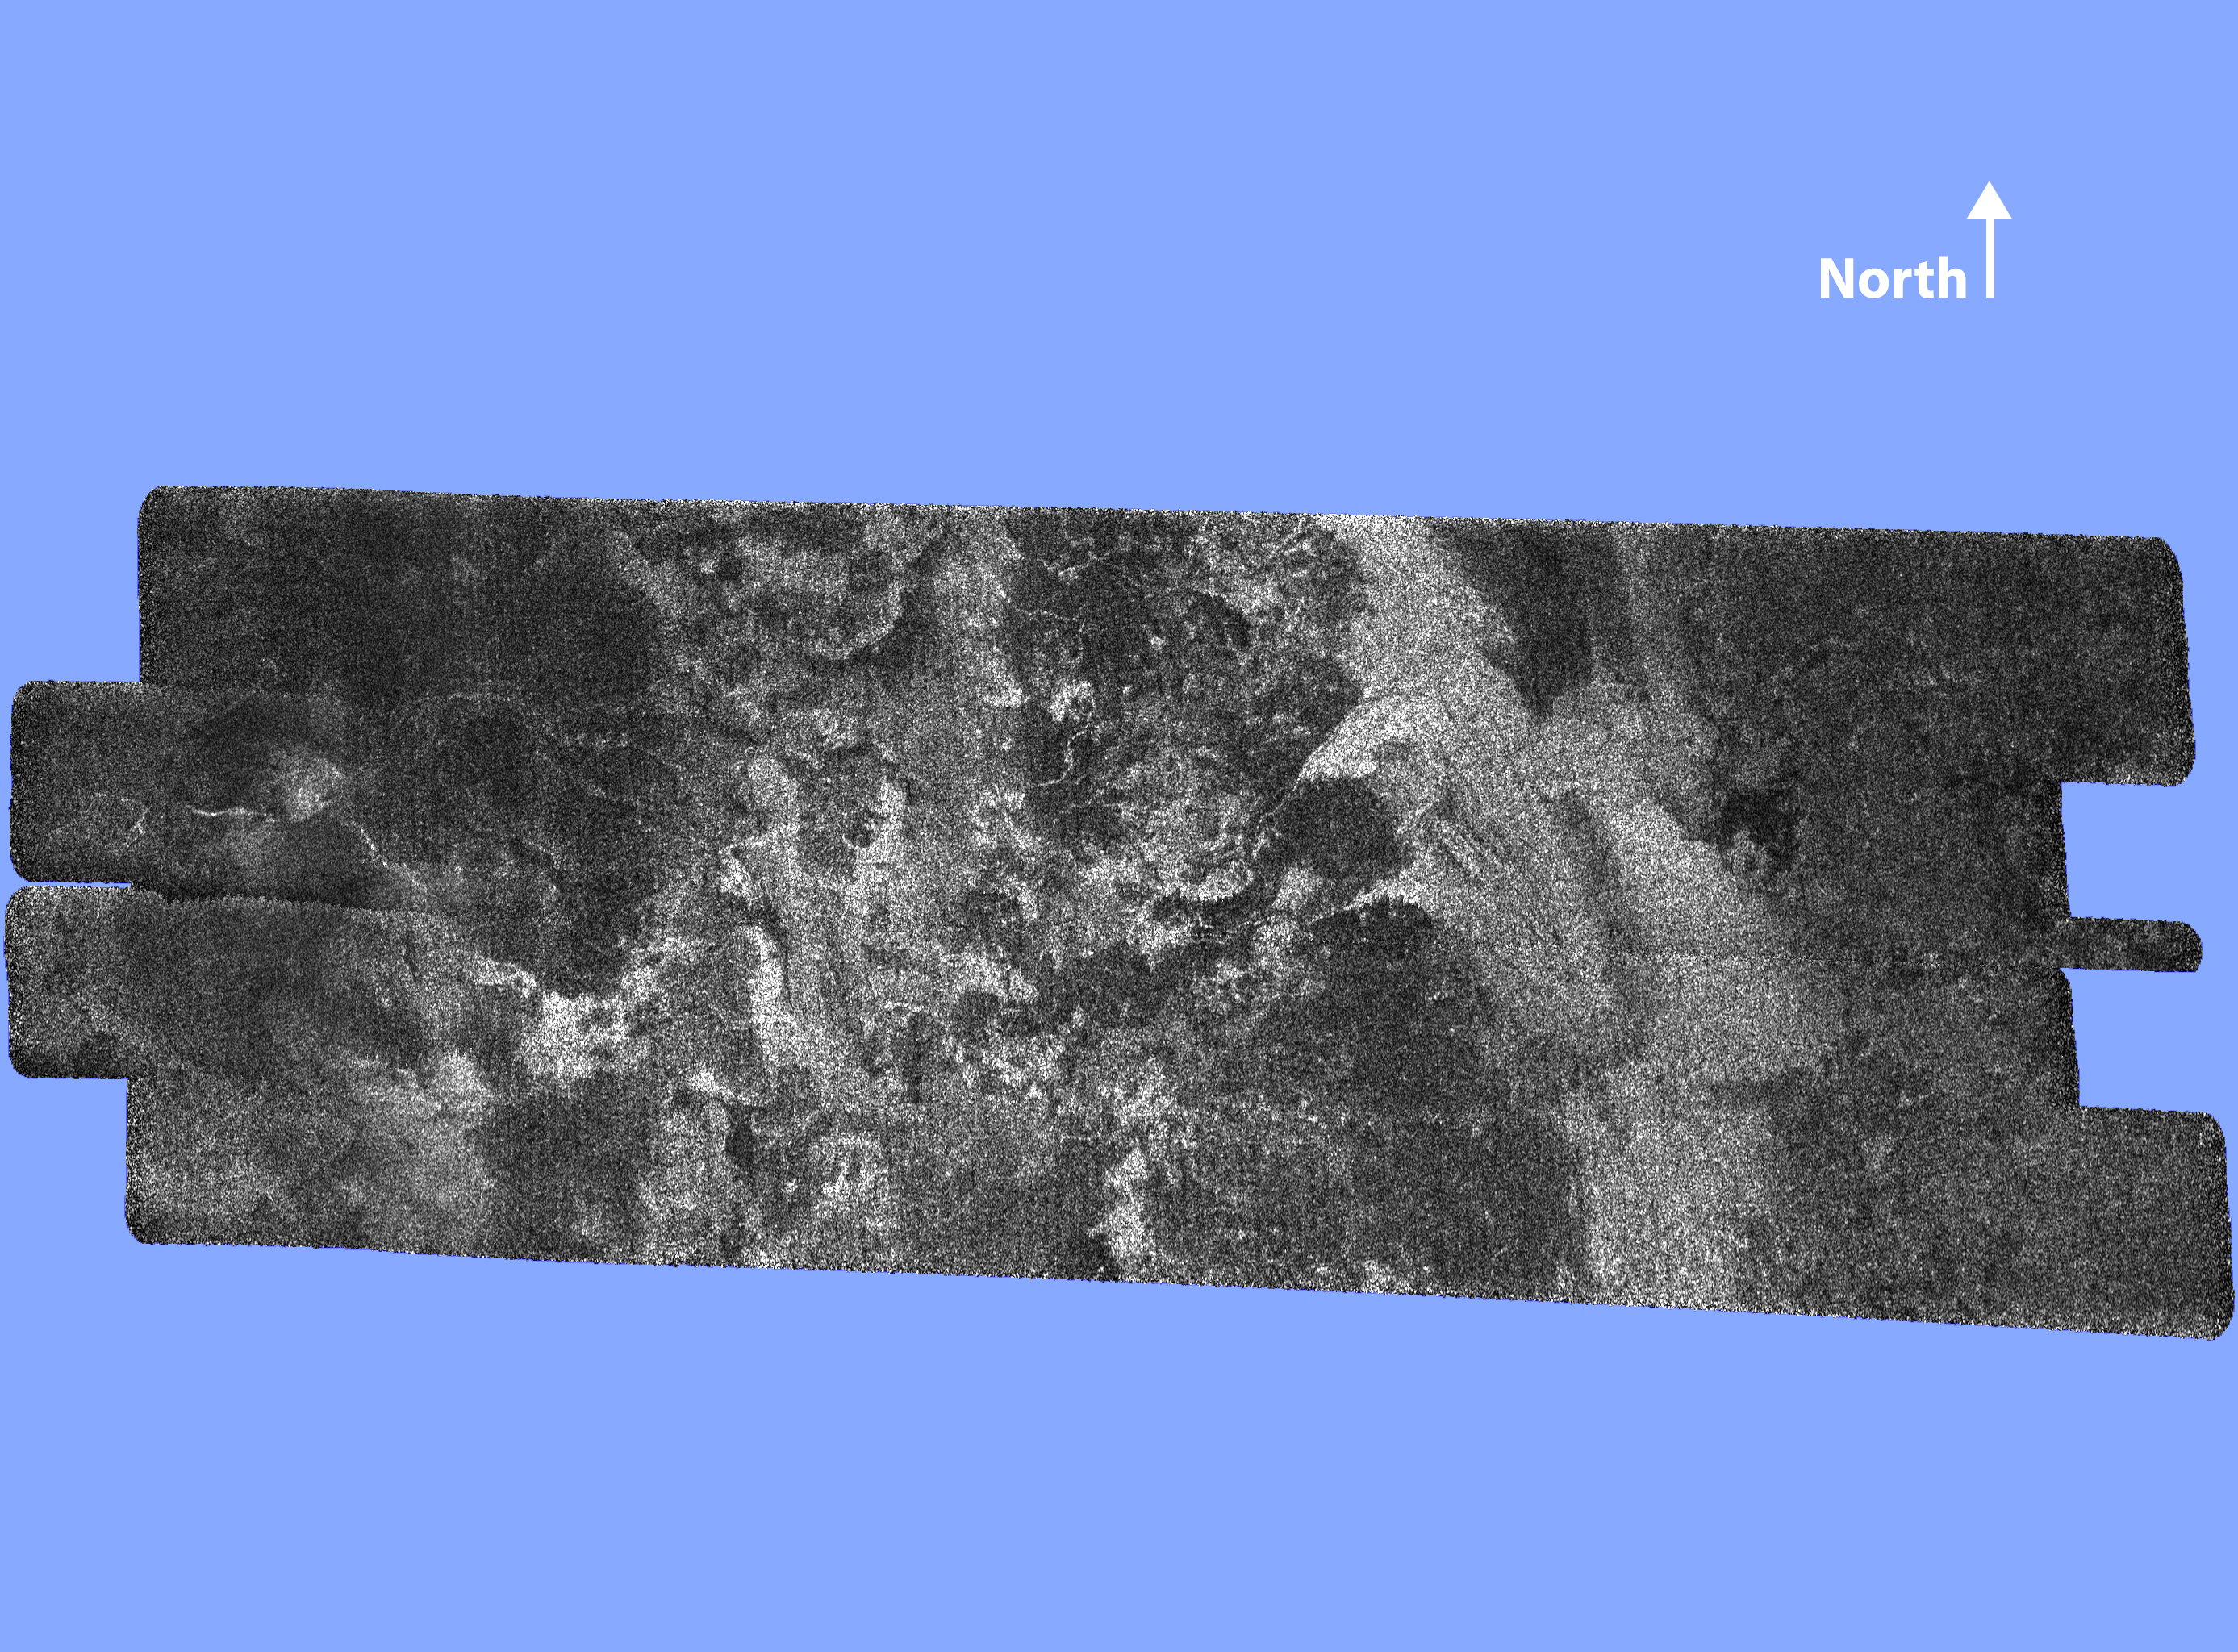

Diversity on Titan

This radar image of the surface of Saturn’s moon Titan was acquired on October 26, 2004, when the Cassini spacecraft flew approximately 1,200 kilometers (745 miles) above the surface and acquired radar data for the first time. It reveals a complex geologic surface thought to be composed of icy materials and hydrocarbons.

A wide variety of geologic terrain types can be seen on the image; brighter areas may correspond to rougher terrains and darker areas are thought to be smoother. A large dark circular feature is seen at the western (left) end of the image, but very few features resembling fresh impact craters are seen. This suggests that the surface is relatively young. Enigmatic sinuous bright linear features are visible, mainly cutting across dark areas.

The image is about 150 kilometers (93 miles) wide and 250 kilometers (155 miles) long, and is centered at 50 N, 82 W in the northern hemisphere of Titan, over a region that has not yet been imaged optically. The smallest details seen on the image are about 300 meters (984 feet) across.

The data were acquired in the synthetic aperture radar mode of Cassini’s radar instrument. In this mode, radio signals are bounced off the surface of Titan.

The Cassini-Huygens mission is a cooperative project of NASA, the European Space Agency and the Italian Space Agency. The Jet Propulsion Laboratory, a division of the California Institute of Technology in Pasadena, manages the Cassini-Huygens mission for NASA’s Science Mission Directorate, Washington, D.C. The Cassini orbiter and its two onboard cameras were designed, developed and assembled at JPL. The instrument team is based at NASA’s Jet Propulsion Laboratory, Pasadena, Calif.

Credit: NASA/JPL-Caltech/ASI